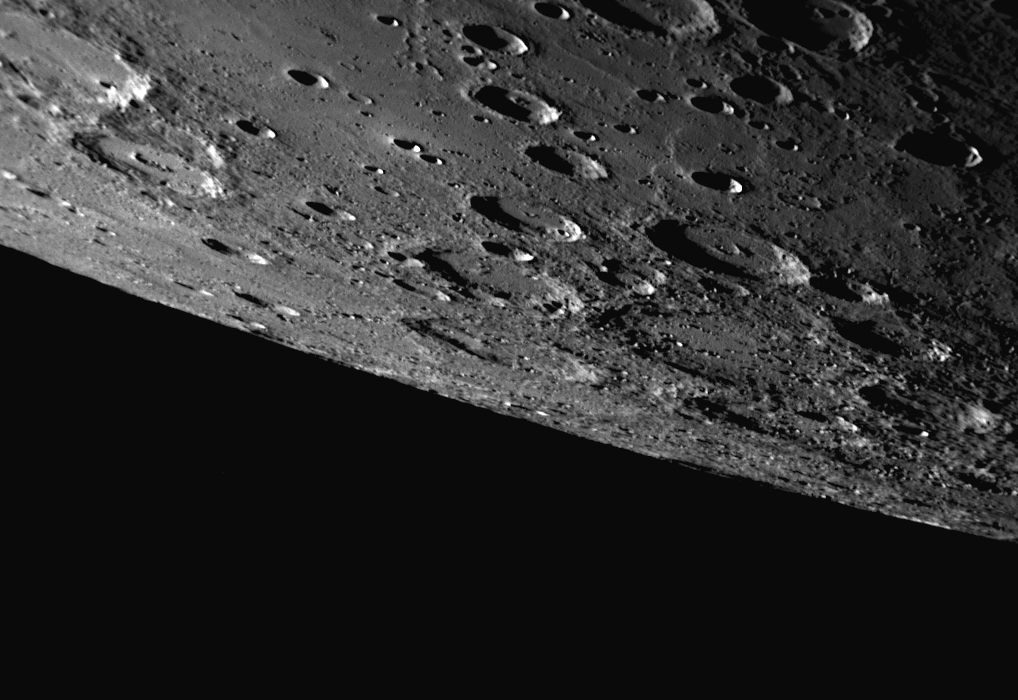

A Southern Horizon as Seen during Mercury Flyby 3

This dramatic view of Mercury was captured by the NAC as the MESSENGER spacecraft approached the planet for the mission’s third Mercury flyby, which occurred just over two months ago. Since the flyby encounter, MESSENGER Science Team members have been busy utilizing these new images for a variety of projects, including the creation of a high-resolution global map of Mercury that covers about 98% of the planet’s surface, similar to the low-resolution map previously released. The NAC image shown here includes a large area of Mercury’s surface in the southern hemisphere that had not been imaged at high resolution prior to MESSENGER’s third Mercury flyby, and thus this image is providing important coverage for this new global Mercury map.

Date Acquired: September 29, 2009
Image Mission Elapsed Time (MET): 162744445
Instrument: Narrow Angle Camera (NAC) of the Mercury Dual Imaging System (MDIS)
Scale: The top of this image spans a distance of about 400 kilometers (250 miles)
Spacecraft Altitude: 14,600 kilometers (9,100 miles)

These images are from MESSENGER, a NASA Discovery mission to conduct the first orbital study of the innermost planet, Mercury. For information regarding the use of images, see the MESSENGER image use policy.

Credit: NASA/Johns Hopkins University Applied Physics Laboratory/Carnegie Institution of Washington